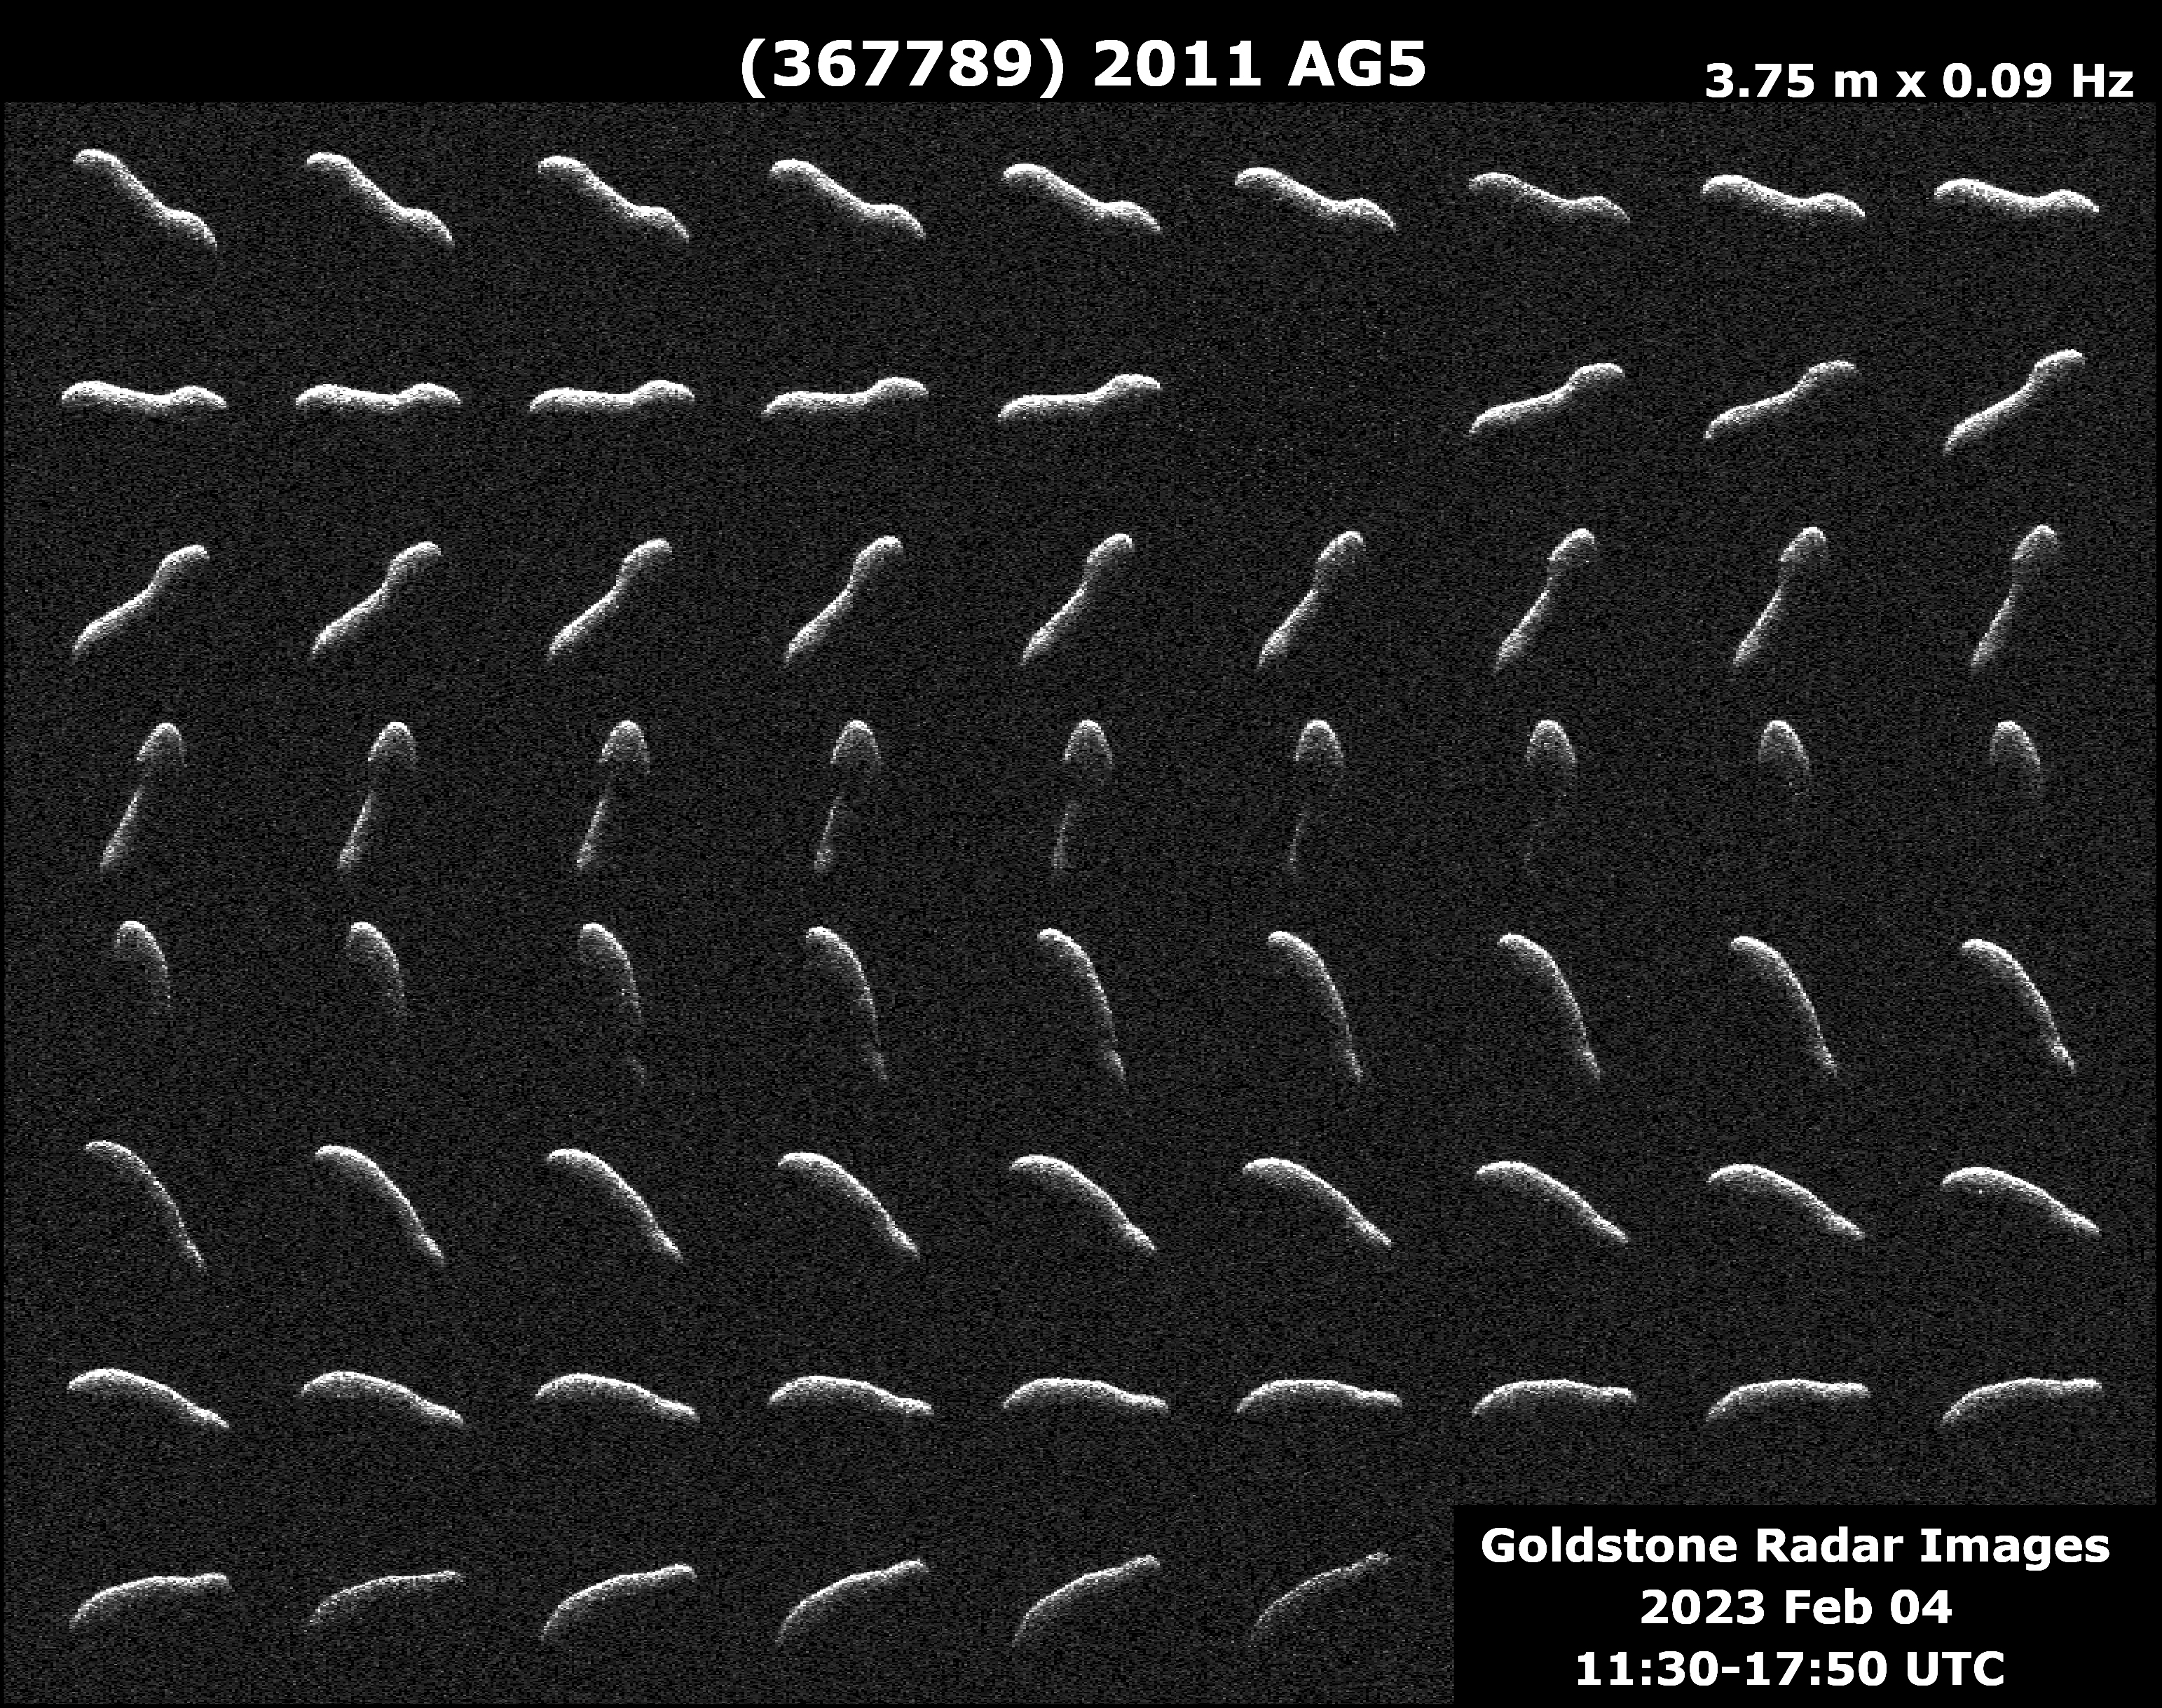

Radar Observations of Elongated Near-Earth Asteroid 2011 AG5

This collage represents NASA radar observations of near-Earth asteroid 2011 AG5 on Feb. 4, 2023, one day after its close approach to Earth brought it about 1.1 million miles (1.8 million kilometers, or a little under five times the distance between the Moon and Earth) from our planet. While there was no risk of 2011 AG5 impacting Earth, scientists at NASA’s Jet Propulsion Laboratory in Southern California closely tracked the asteroid, making invaluable observations to help determine its size, rotation, surface details, and shape. More than three times as long as it is wide, 2011 AG5 is one of the most elongated asteroids to be observed by planetary radar to date.

This close approach provided the first opportunity to take a detailed look at the asteroid since it was discovered in 2011, showing an object about 1,600 feet (500 meters) long and about 500 feet (150 meters) wide – dimensions comparable to the Empire State Building. The powerful 230-foot (70-meter) Goldstone Solar System Radar antenna dish at the Deep Space Network’s facility near Barstow, California, revealed the asteroid’s noteworthy dimensions.

The Goldstone observations show that 2011 AG5 has a large concavity in one of its hemispheres and some subtle dark and lighter regions that may indicate small-scale surface features a few dozen meters across. If viewed by the human eye, 2011 AG5 would appear as dark as charcoal. The observations also confirmed the asteroid has a slow rotation rate, taking nine hours to fully rotate.

Credit: NASA/JPL-Caltech